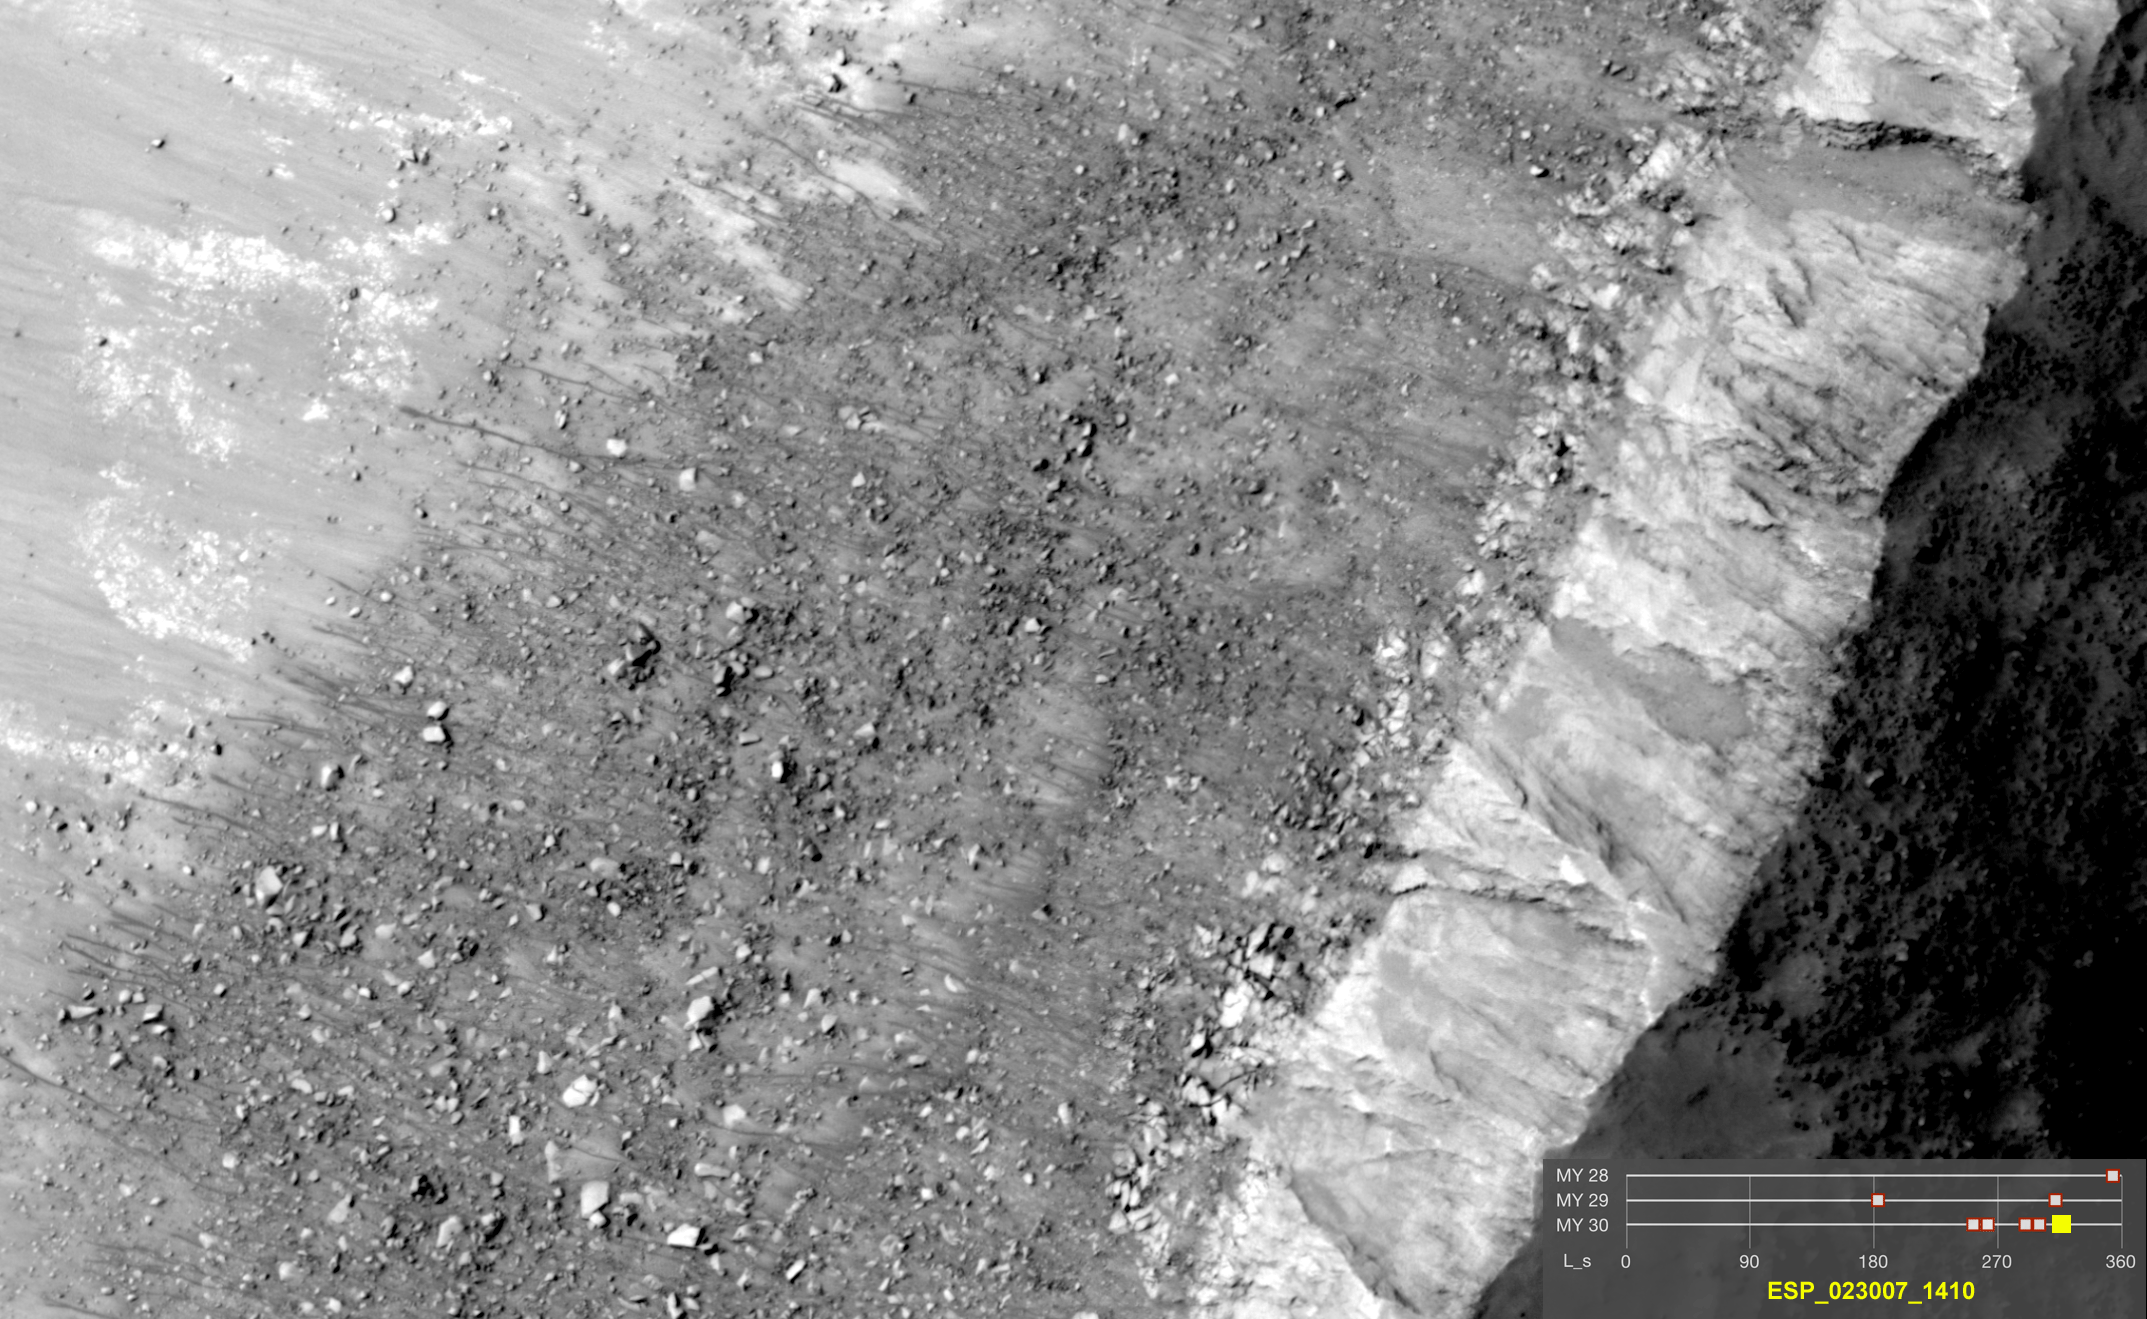

Warm-Season Flows on Steep Slope in Slope in Terra Cimmeria (Eight-Image Sequence)

This series of images shows warm-season features that might be evidence of salty liquid water active on Mars today. Evidence for that possible interpretation is presented in a report by McEwen et al. in the Aug. 5, 2011, edition of Science.

These images come from observations of a steep crater slope in the Terra Cimmeria region of Mars, at 38.8 degrees south latitude, 159.5 degrees east longitude, by the High Resolution Imaging Science Experiment (HiRISE) camera on NASA’s Mars Reconnaissance Orbiter. In time, the series spans from the end of summer of one Mars year to mid-summer of two years later. The images taken from oblique angles have been adjusted so that all steps in the sequence show the scene as if viewed from directly overhead.

The features that extend down the slope during warm seasons are called recurring slope lineae. They are narrow (one-half to five yards or meters wide), relatively dark markings on steep (25 to 40 degree) slopes at several southern hemisphere locations. Repeat imaging by HiRISE shows the features appear and incrementally grow during warm seasons and fade in cold seasons. They extend downslope from bedrock outcrops, often associated with small channels, and hundreds of them form in rare locations. They appear and lengthen in the southern spring and summer from 48 degrees to 32 degrees south latitudes favoring equator-facing slopes. These times and places have peak surface temperatures from about 10 degrees below zero Fahrenheit to 80 degree above zero Fahrenheit (about 250 to 300 Kelvin). Liquid brines near the surface might explain this activity, but the exact mechanism and source of the water are not understood.

The series is timed to dwell two seconds on the first and last frames and one second on intermediate frames, though network or computer performance may cause this to vary.

The legend on each image gives the exact HiRISE observation number so that additional image products from the observation and information about the observation can be found on the HiRISE website (e.g., the first image of the series is from PSP_006261_1410, at http://hirise.lpl.arizona.edu/PSP_006261_1410).

The legend also marks the Mars year and seasonal identifier (Ls) for each image. The Mars years begin with the first years of Mars exploration by robot spacecraft. This sequence includes images from Mars Year 28, Mars Year 29 and Mars Year 30. Ls stands for longitude of the sun, dividing the year into 360 degrees to mark the seasons. Ls = 180 is the beginning of southern spring, Ls = 270 is the beginning of southern summer, and Ls = 360 (or 0) is the beginning of southern autumn.

Other imagery related to these new findings from the Mars Reconnaissance Orbiter is at http://www.nasa.gov/mission_pages/MRO/multimedia/gallery/gallery-index.html.

HiRISE is operated by the University of Arizona, Tucson, and the instrument was built by Ball Aerospace & Technologies Corp., Boulder, Colo. NASA’s Jet Propulsion Laboratory, a division of the California Institute of Technology in Pasadena, manages the Mars Reconnaissance Orbiter for NASA’s Science Mission Directorate, Washington. Lockheed Martin Space Systems, Denver, built the spacecraft.

Credit: NASA/JPL-Caltech/Univ. of Arizona